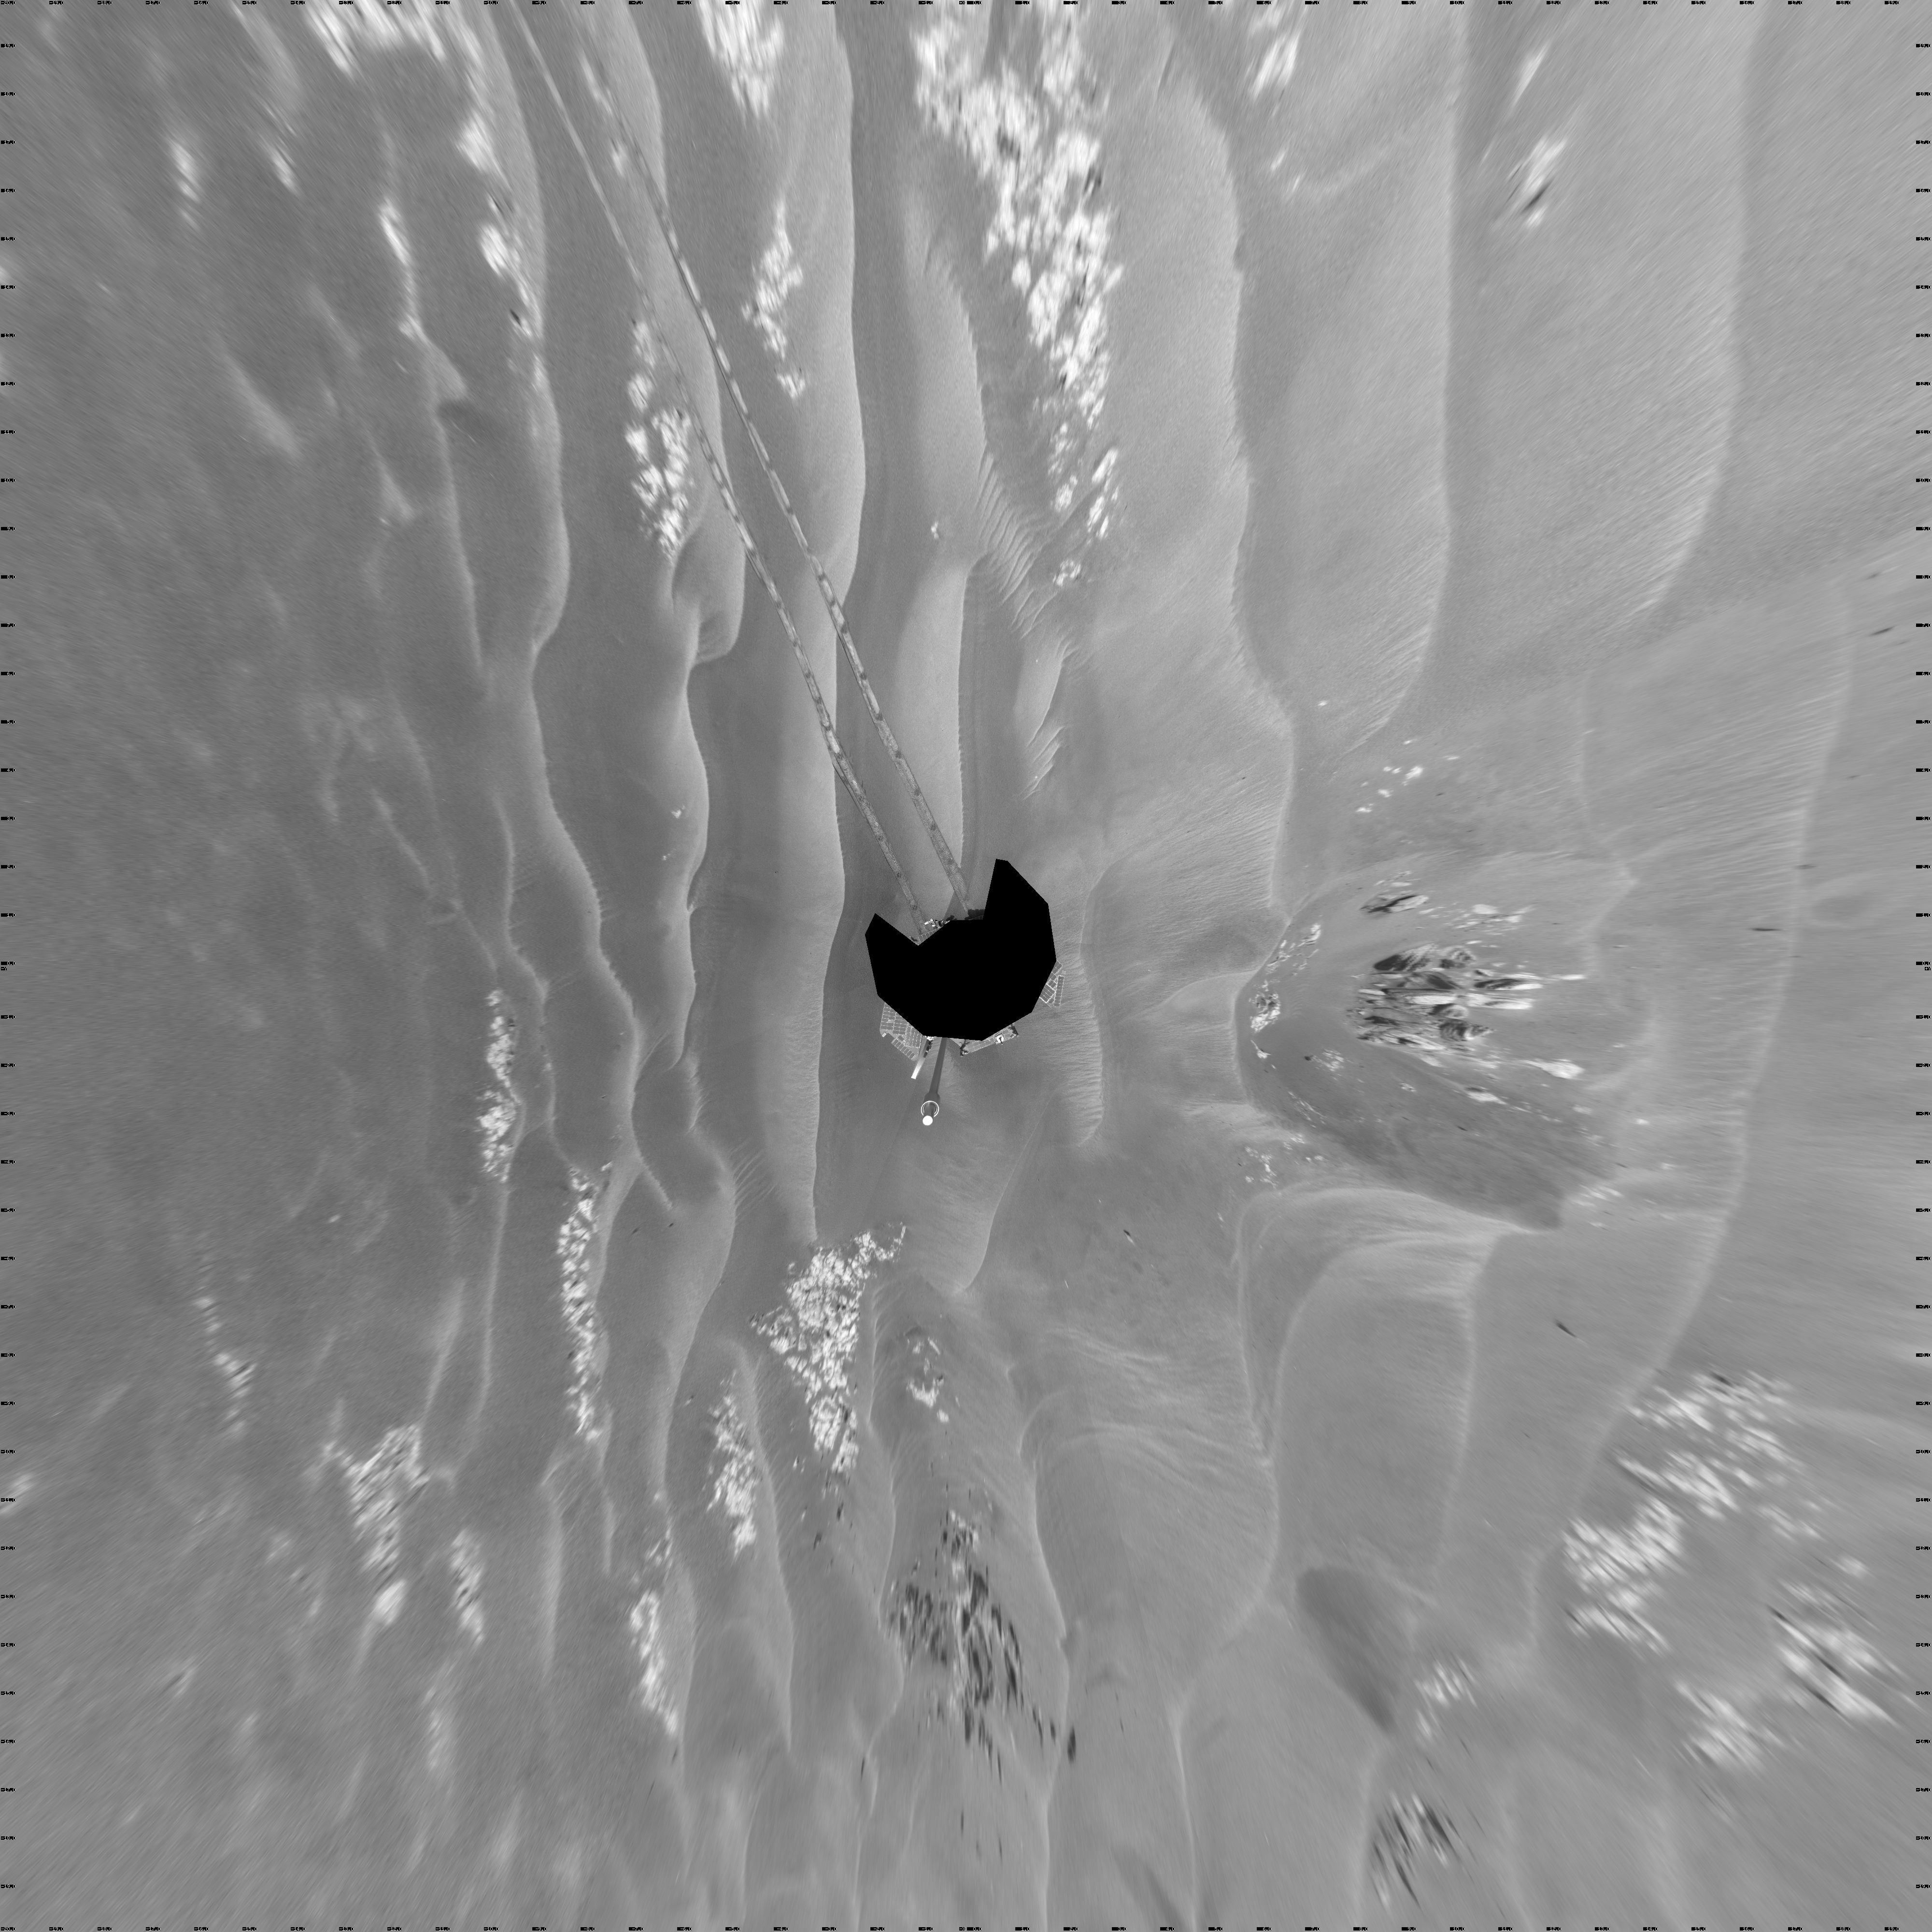

Opportunity’s Surroundings After Backwards Drive, Sol 1850 (Vertical)

NASA’s Mars Exploration Rover Opportunity used its navigation camera to take the images combined into this 360-degree view of the rover’s surroundings on the 1,850th Martian day, or sol, of its surface mission (April 7, 2009).

Opportunity had driven 62.5 meters (205 feet) that sol, southward away from an outcrop called “Penrhyn,” which the rover had been examining for a few sols, and toward a crater called “Adventure.” In preceding drives, the drive motor for the right-front wheel had been drawing more current than usual, so engineers drove Opportunuity backward on Sol 1950, a strategy to redistribute lubricant and reduce friction in the wheel.

North is at the top of the image; south at the bottom. Opportunity’s position on Sol 1850 was about 1.3 kilometers (0.8 mile) south-southwest of Victoria Crater. For scale, the distance between the parallel wheel tracks is about 1 meter (about 40 inches).

This view is presented as a vertical projection with geometric seam correction.

Credit: NASA/JPL-Caltech